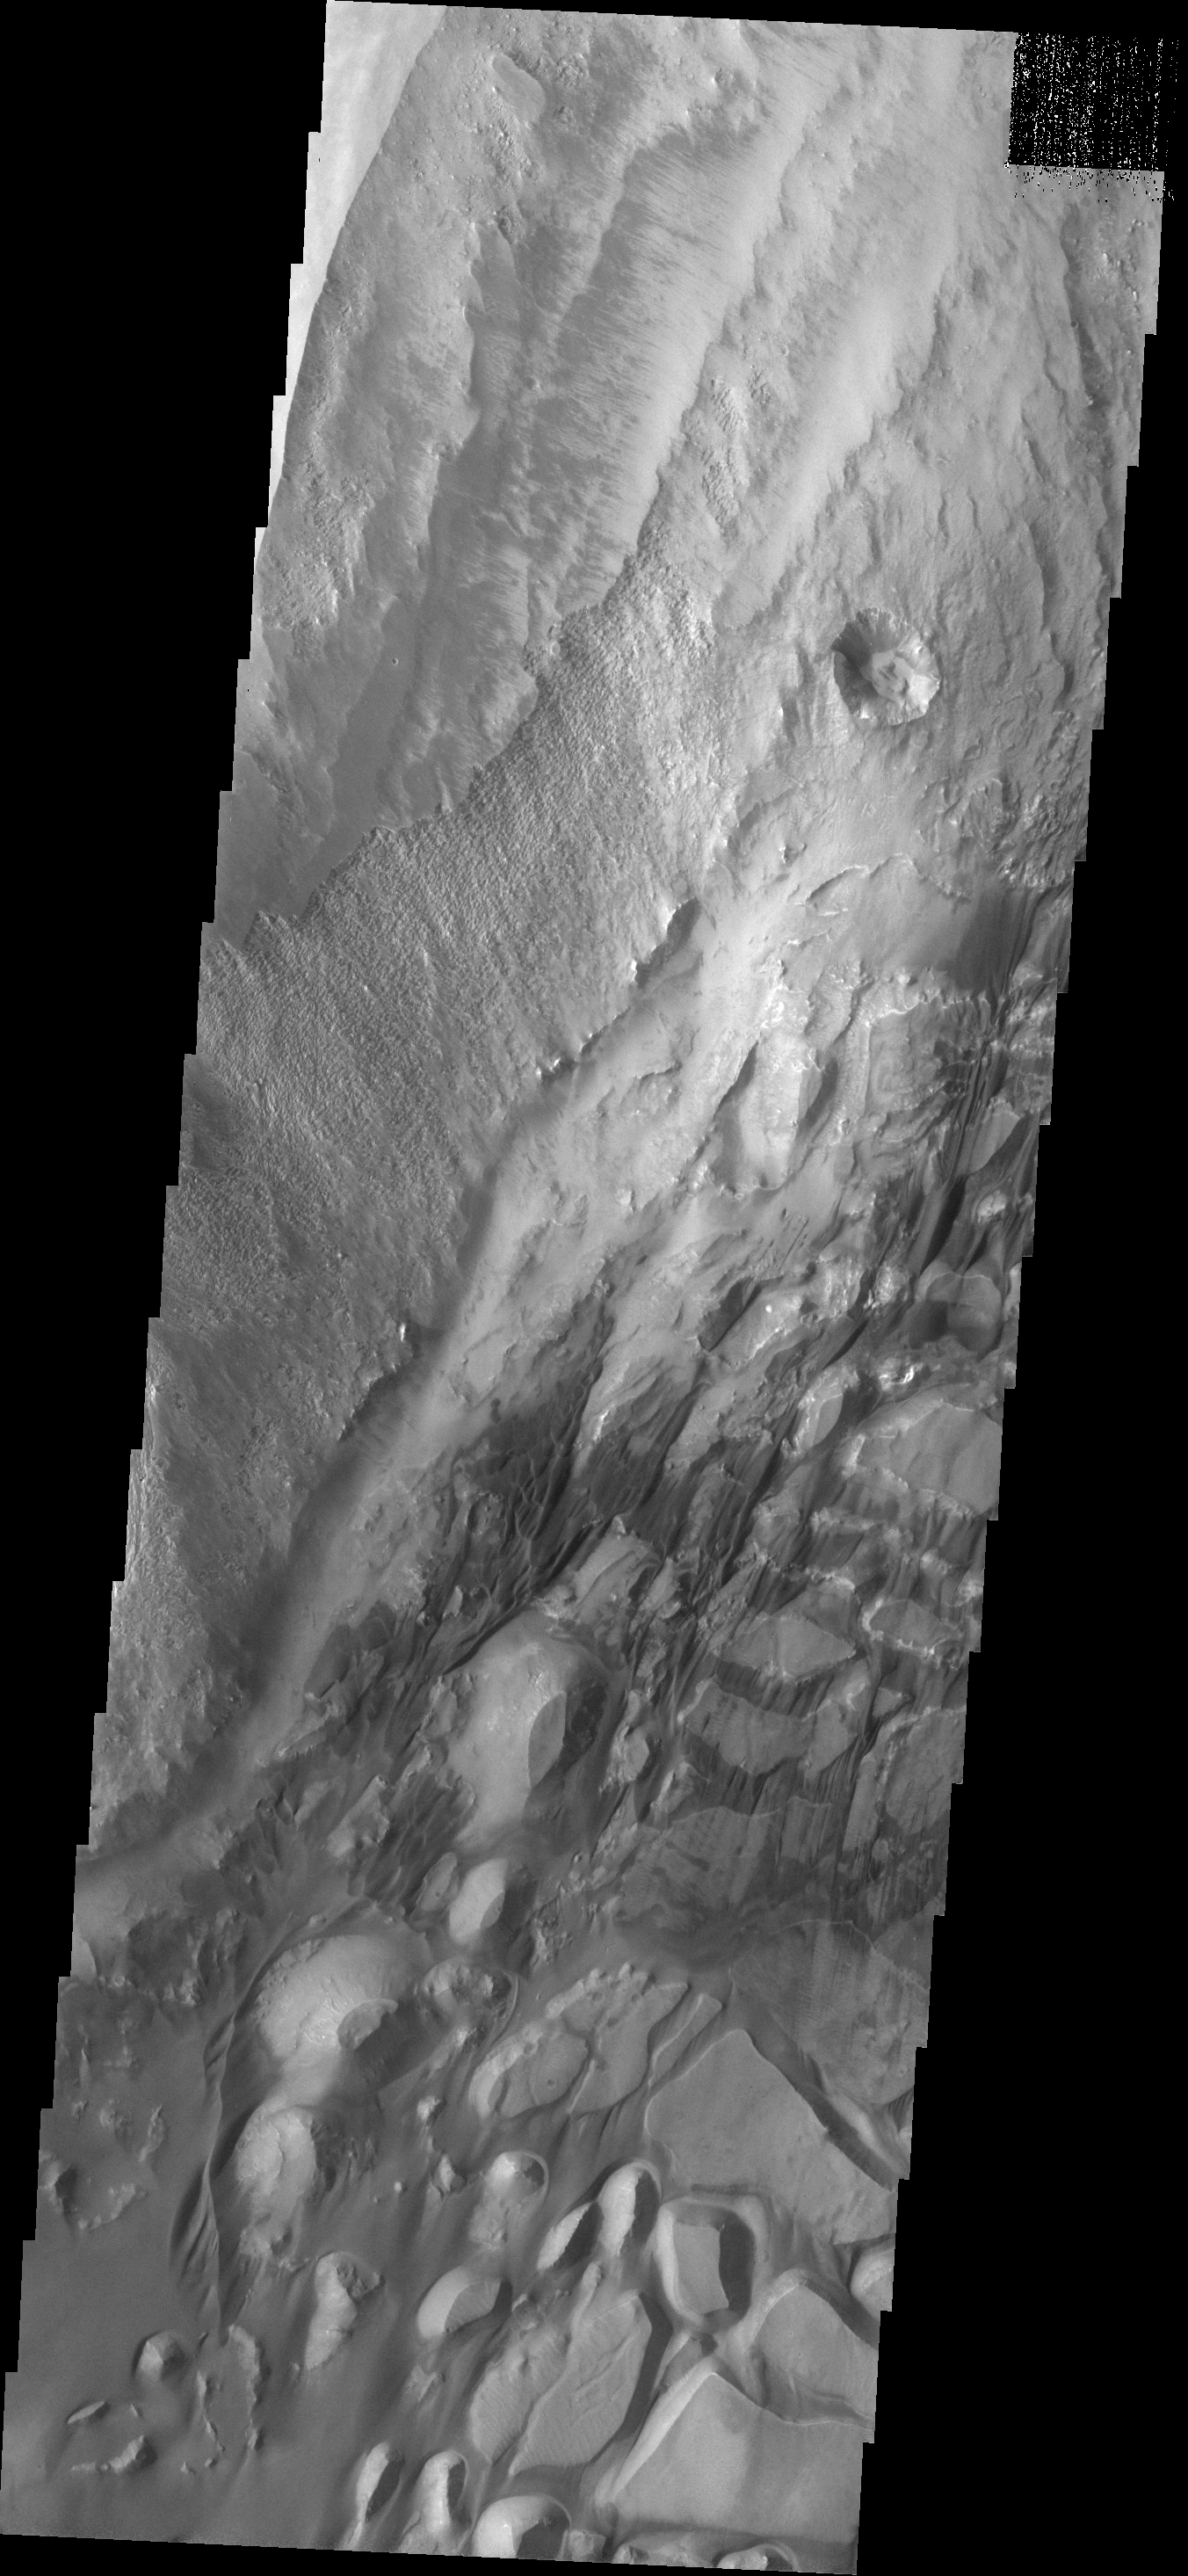

More Sand

This sand sheet and dune field occurs on the floor of Candor Chasma.

Image information: VIS instrument. Latitude -6.5N, Longitude 287.3E. 18 meter/pixel resolution.

Please see the THEMIS Data Citation Note for details on crediting THEMIS images.

Note: this THEMIS visual image has not been radiometrically nor geometrically calibrated for this preliminary release. An empirical correction has been performed to remove instrumental effects. A linear shift has been applied in the cross-track and down-track direction to approximate spacecraft and planetary motion. Fully calibrated and geometrically projected images will be released through the Planetary Data System in accordance with Project policies at a later time.

NASA’s Jet Propulsion Laboratory manages the 2001 Mars Odyssey mission for NASA’s Office of Space Science, Washington, D.C. The Thermal Emission Imaging System (THEMIS) was developed by Arizona State University, Tempe, in collaboration with Raytheon Santa Barbara Remote Sensing. The THEMIS investigation is led by Dr. Philip Christensen at Arizona State University. Lockheed Martin Astronautics, Denver, is the prime contractor for the Odyssey project, and developed and built the orbiter. Mission operations are conducted jointly from Lockheed Martin and from JPL, a division of the California Institute of Technology in Pasadena.

Credit: NASA/JPL/ASU